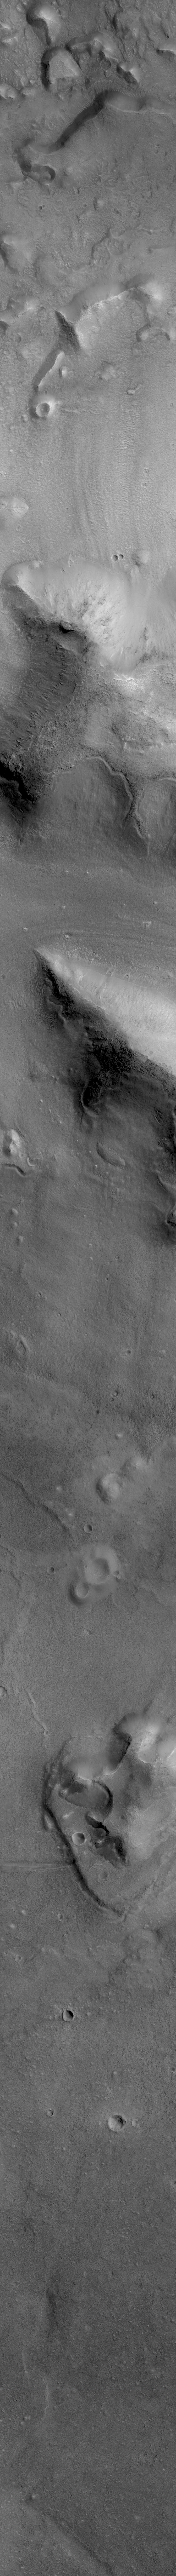

Cydonia: Two Years Later

The recent motion picture, “Mission to Mars,” takes as part of its premise that certain features in the Cydonia region of Mars were constructed as monuments by ancient Martians. This idea–widely popularized in books, magazines, tabloids and other news/infotainment media–has its origin in the chance observation (in 1976) by one of the Viking Orbiter spacecraft of a face-like hill. On April 5, 1998, the Mars Global Surveyor (MGS) spacecraft performed a specially-planned maneuver to photograph the “Face on Mars.” Having successfully imaged the “Face” on its first attempt, two additional maneuvers were used to observe other purported “artificial” features: the “City” (a cluster of small mountains west-southwest of the “Face”) and the “City Square” (a group of four small hills surrounded by the larger mountains of the “City”). These special observations occurred during the Science Phasing Orbits period of the MGS mission, while the spacecraft was in a 12 hour, elliptical orbit. A year later, in March 1999, MGS attained its final, circular, polar Mapping Orbit, from which it has now subsequently observed the planet for a year. During this year of mapping, the Mars Orbiter Camera (MOC) has continued to make observations within the Cydonia region whenever the MGS spacecraft has flown over that area.

The above figure shows the location of all high resolution (narrow angle) MOC images of the Cydonia region that have been obtained to date, including the first three taken in 1998 (PIA01240, PIA01241, AND PIA01440). These images are superimposed upon a mosaic of Viking images taken during the 1970’s. Images acquired during the Science Phasing Orbit period of 1998 slant from bottom left to top right; Mapping Phase images (from 1999 and 2000) slant from lower right to upper left. Owing to the nature of the orbit, and in particular to the limitations on controlling the location of the orbit, the longitudinal distribution of images (left/right in the images above) is distinctly non-uniform. An attempt to take a picture of a portion of the “Face” itself in mid-February 2000 was foiled when the MGS spacecraft experienced a sequencing error and most of that day’s data were not returned to Earth. Only the first 97 lines were received; the image’s planned footprint is shown as a dashed box. This image is one in a series of eight.

Credit: NASA/JPL/MSSS